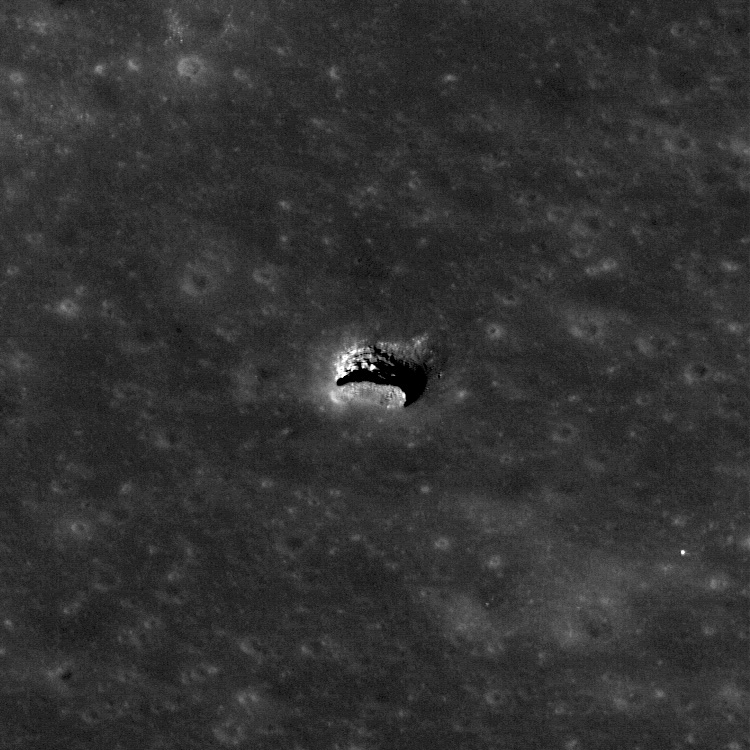

Sublunarean Void

The LROC NAC acquired an oblique view of the Marius Hills pit with just the right angle to reveal an overhang. Pit is about 65 meters in diameter, M137929856R.

Cartoon of the imaging geometry in cross section,
which allows a view of the lava tube floor

In this geometry, the NAC was able to image a few meters under the overhang discovering a sublunarean void! Will astronauts someday explore under the mare? What scientific riches wait to be discovered within the unseen reaches of sublunarean voids?

Also note how the oblique angle really brings out the layered nature of the mare bedrock in the pit walls. These exposed layers give scientists important clues as to how the vast mare were deposited.

NASA’s Goddard Space Flight Center built and manages the mission for the Exploration Systems Mission Directorate at NASA Headquarters in Washington. The Lunar Reconnaissance Orbiter Camera was designed to acquire data for landing site certification and to conduct polar illumination studies and global mapping. Operated by Arizona State University, LROC consists of a pair of narrow-angle cameras (NAC) and a single wide-angle camera (WAC). The mission is expected to return over 70 terabytes of image data.

Credit: NASA/GSFC/Arizona State University